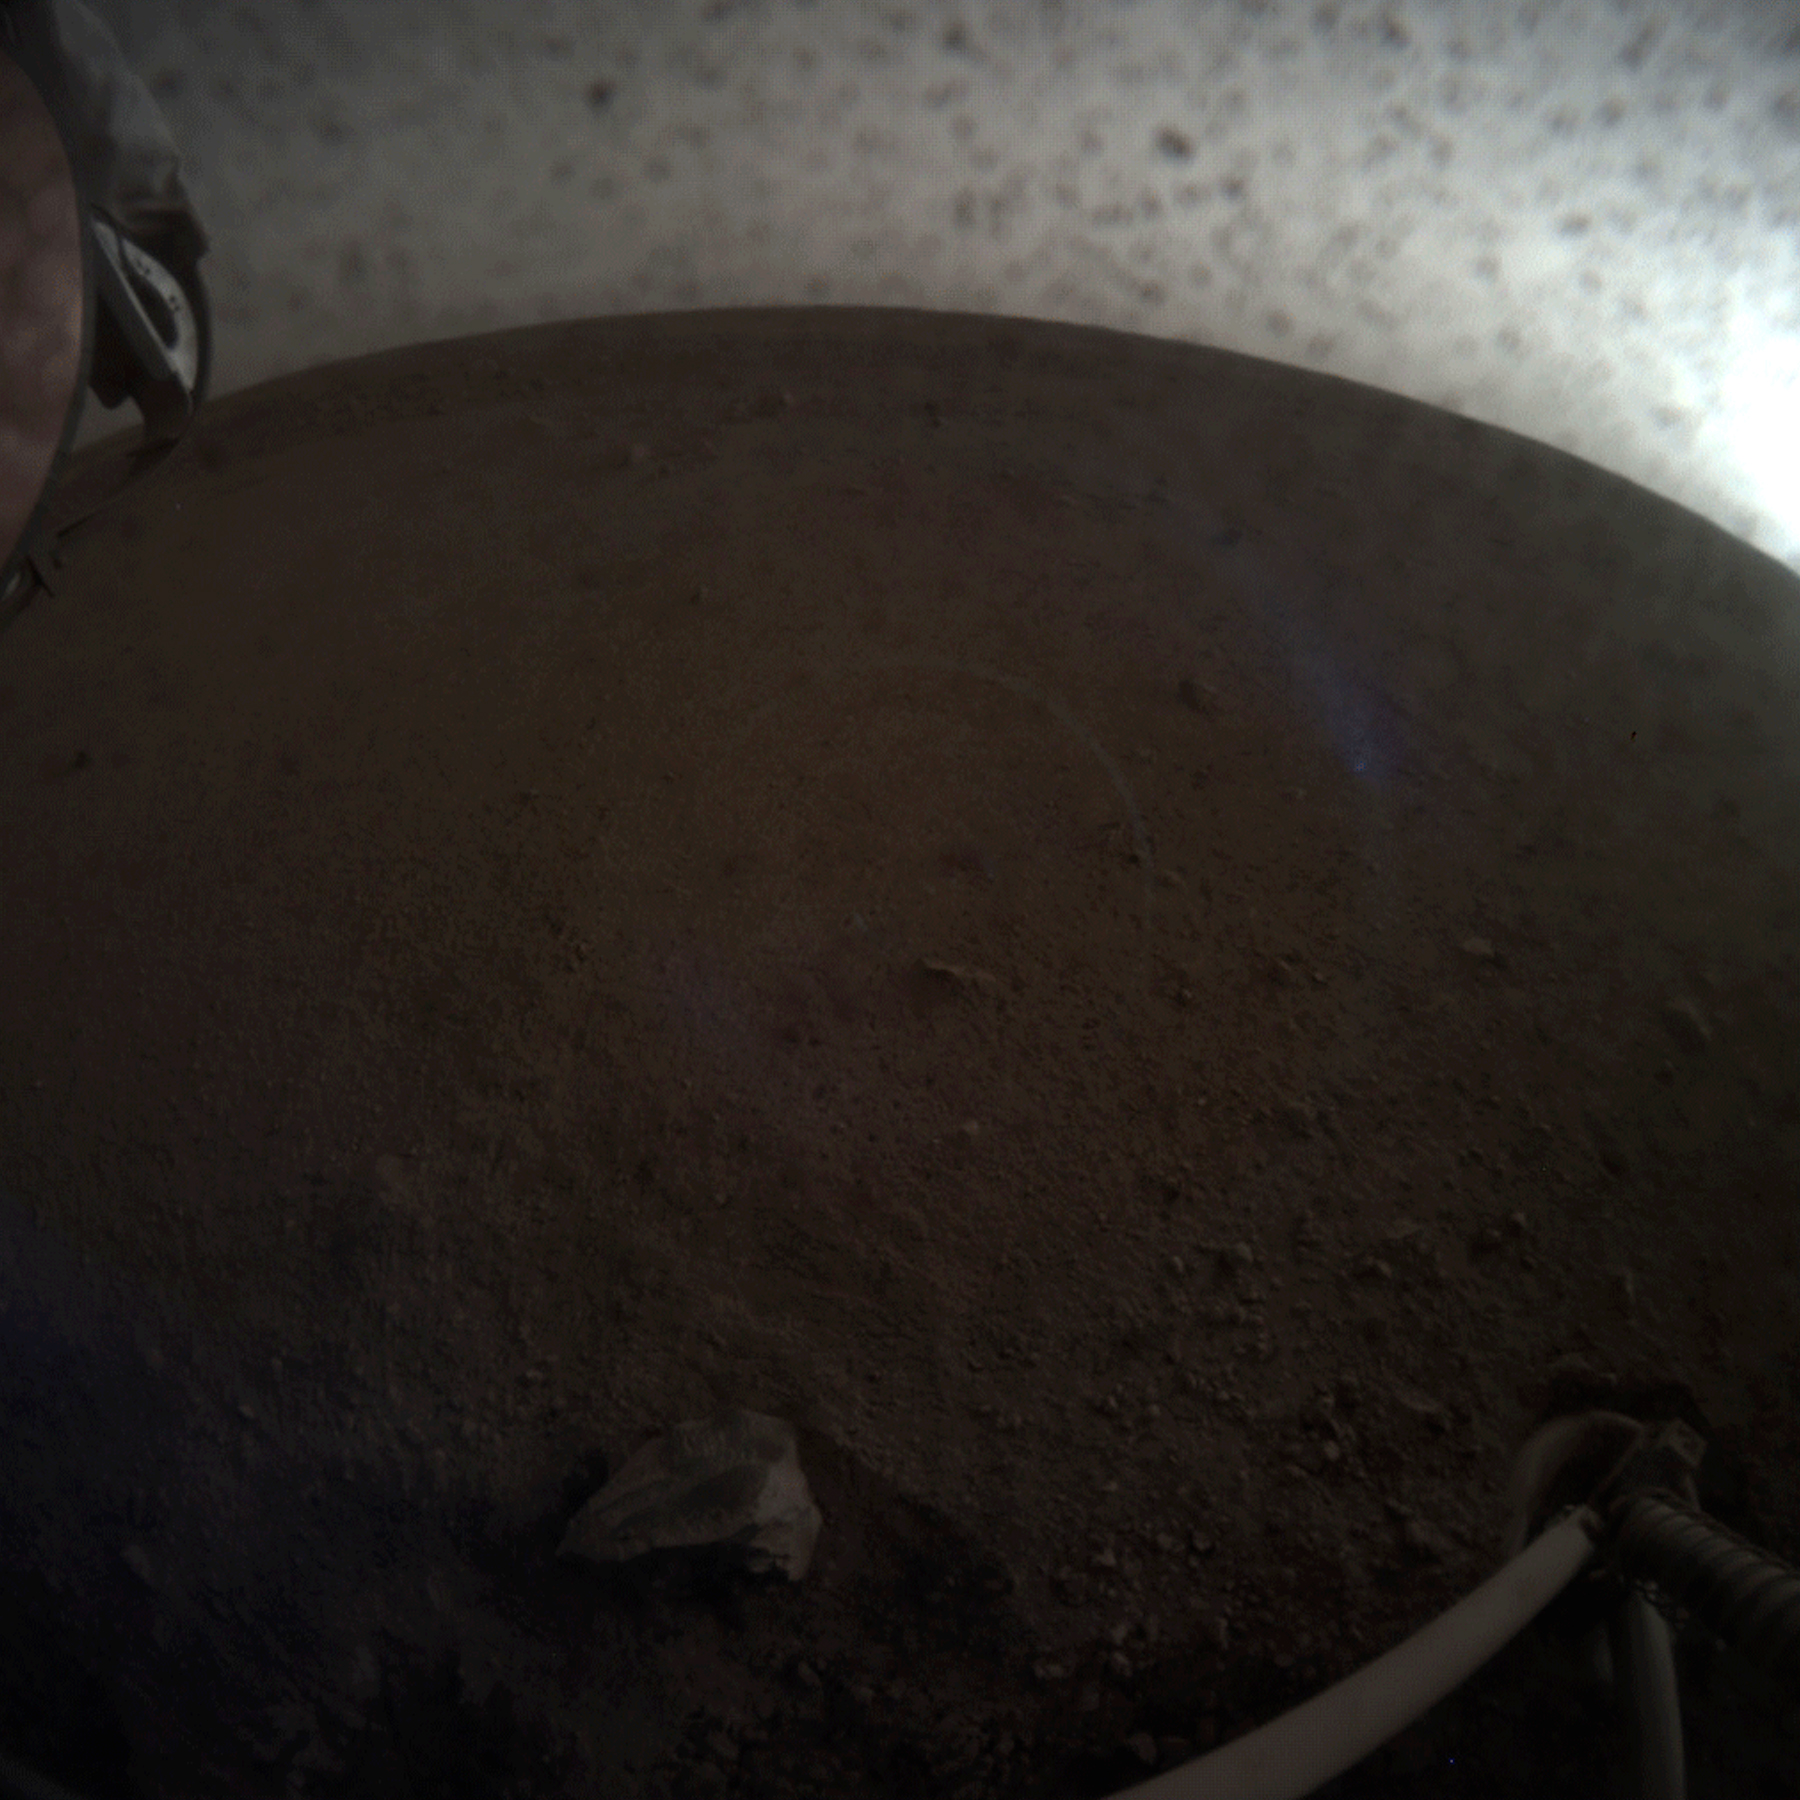

InSight Seismometer in Motion

A fish-eye view of NASA’s InSight lander deploying its first instrument onto the surface of Mars. InSight’s robotic arm placed the seismometer on Dec. 19, 2018, around the time of dusk on Mars. These images were taken by the Instrument Context Camera (ICC), a fish-eye camera under the spacecraft’s deck.

JPL manages InSight for NASA’s Science Mission Directorate. InSight is part of NASA’s Discovery Program, managed by the agency’s Marshall Space Flight Center in Huntsville, Alabama. Lockheed Martin Space in Denver built the InSight spacecraft, including its cruise stage and lander, and supports spacecraft operations for the mission.

A number of European partners, including France’s Centre National d’Études Spatiales (CNES) and the German Aerospace Center (DLR), are supporting the InSight mission. CNES and the Institut de Physique du Globe de Paris (IPGP) provided the Seismic Experiment for Interior Structure (SEIS) instrument, with significant contributions from the Max Planck Institute for Solar System Research (MPS) in Germany, the Swiss Institute of Technology (ETH) in Switzerland, Imperial College and Oxford University in the United Kingdom, and JPL. DLR provided the Heat Flow and Physical Properties Package (HP3) instrument, with significant contributions from the Space Research Center (CBK) of the Polish Academy of Sciences and Astronika in Poland. Spain’s Centro de Astrobiología (CAB) supplied the wind sensors.

Credit: NASA/JPL-Caltech